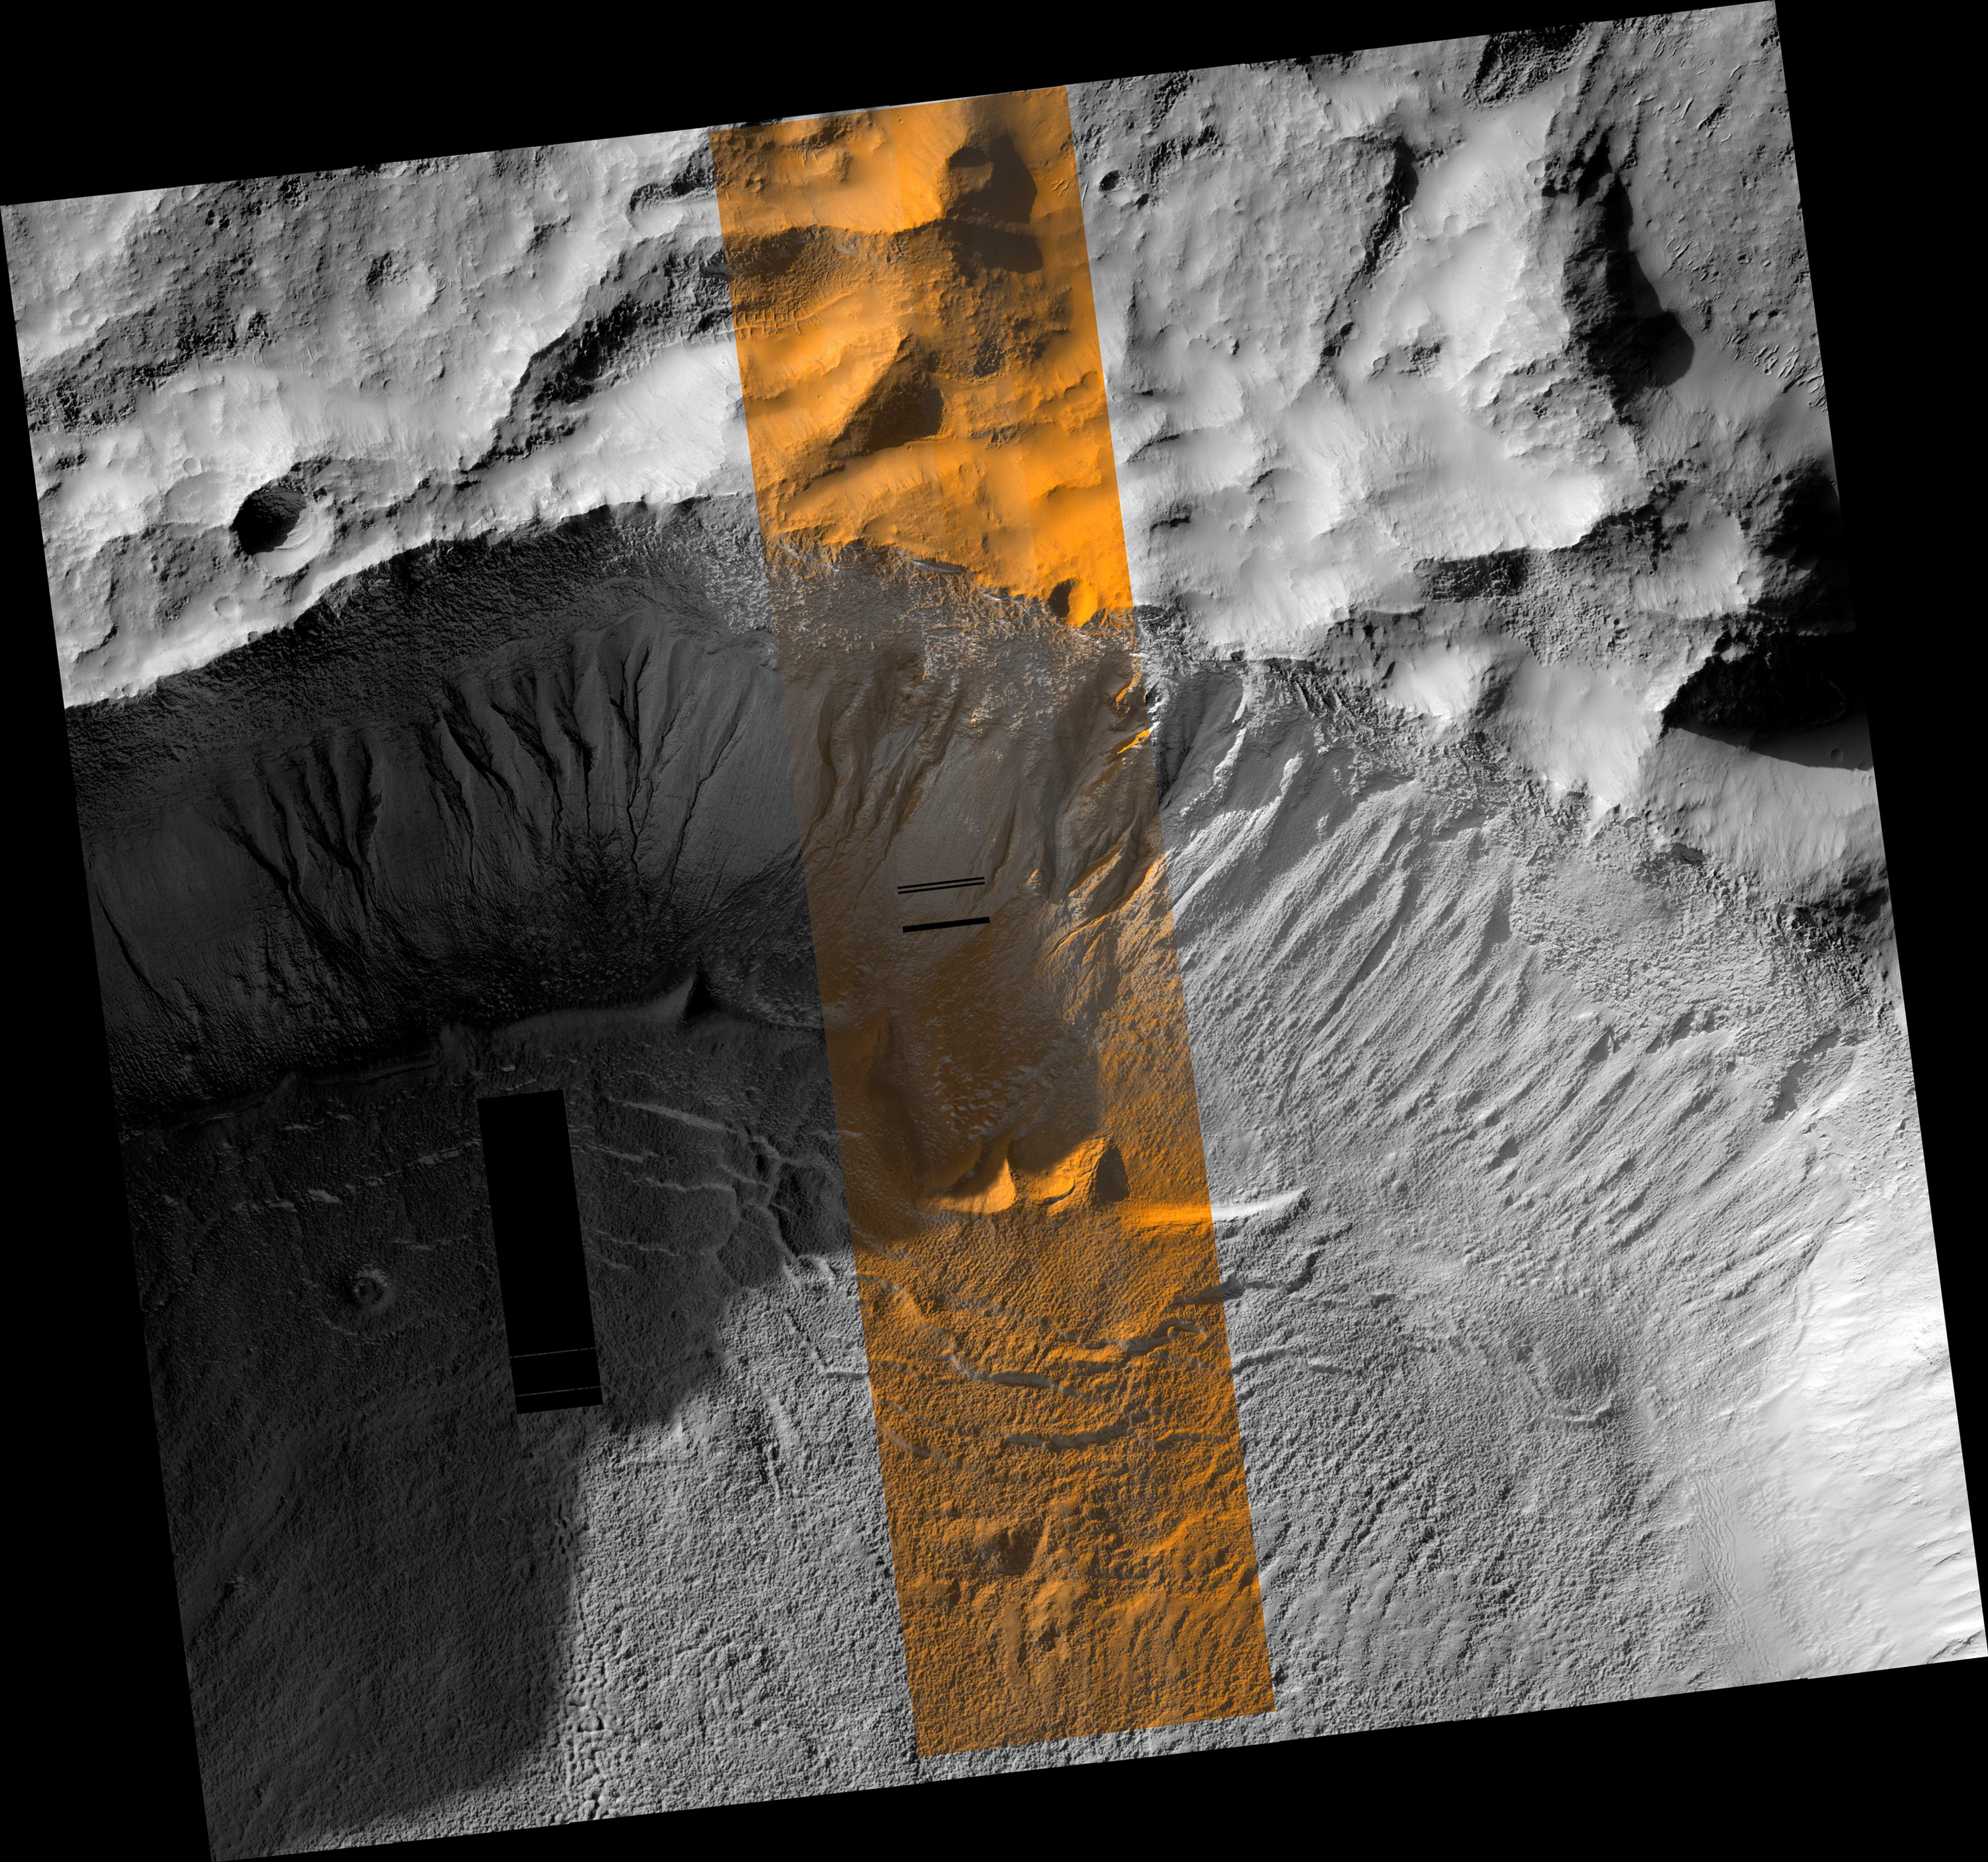

Crater Edge in Terra Sirenum

This region of Mars in this image from the High Resolution Imaging Science Experiment (HiRISE) camera on NASA’s Mars Reconnaissance Orbiter receives very little sunlight in the southern Mars winter, when this was taken. The bluish areas consist of frost. At the latitude of this image, frost is most likely composed of water because the temperature is not low enough for carbon dioxide condensation. The reddish regions are locations where frost has been removed, most likely by sublimation. The dark, unfrosted regions (for example, in the channel of the gully on the far right) represent the most recent activity in the gullies and are possibly a result of seasonal melting.

Besides acquiring monochromatic images of 6-kilometer (3.7-mile) swath width and variable length, HiRISE can also image the central 20 percent of the swath width in color. Color images can help resolve ambiguities in image interpretation and will enable researchers to place compositional data from other experiments into more specific geologic context. HiRISE can “see” color in the visible range (the red, green, and blue portions of the spectrum) and beyond (in the near infrared), thus allowing for the detection of — among other features — characteristic alteration minerals that require water to form.

Image TRA_000878_1410 was taken by the HiRISE camera on the Mars Reconnaissance Orbiter spacecraft on Oct. 3, 2006. The complete image is centered at minus 38.9 degrees latitude, 223.7 degrees east longitude. The range to the target site was 254 kilometers (159 miles). At this distance the image scale is 51 centimeters (20 inches) per pixel (with 2 x 2 binning) so objects about 153 centimeters (60 inches) across are resolved. The image shown here has been map-projected to 50 centimeters (19.7 inches) per pixel and north is up. The image was taken at a local Mars time of 3:38 p.m. and the scene is illuminated from the west with a solar incidence angle of 79.9 degrees, thus the sun was about 10.1 degrees above the horizon. At a solar longitude of 115.5 degrees, the season on Mars is northern summer.

The full-resolution TIFF file (HiRISE number TRA_000878_1410) can be viewed or downloaded here PIA01920-hi-res.tif; the full-resolution JPEG can be viewed or downloaded here PIA01920-hi-res.jpg. [Photojournal note: due to the large sizes of the high-resolution TIFF and JPEG files, some systems may experience extremely slow downlink time while viewing or downloading these images; some systems may be incapable of handling the download entirely.]

Credit: NASA/JPL/Univ. of Arizona